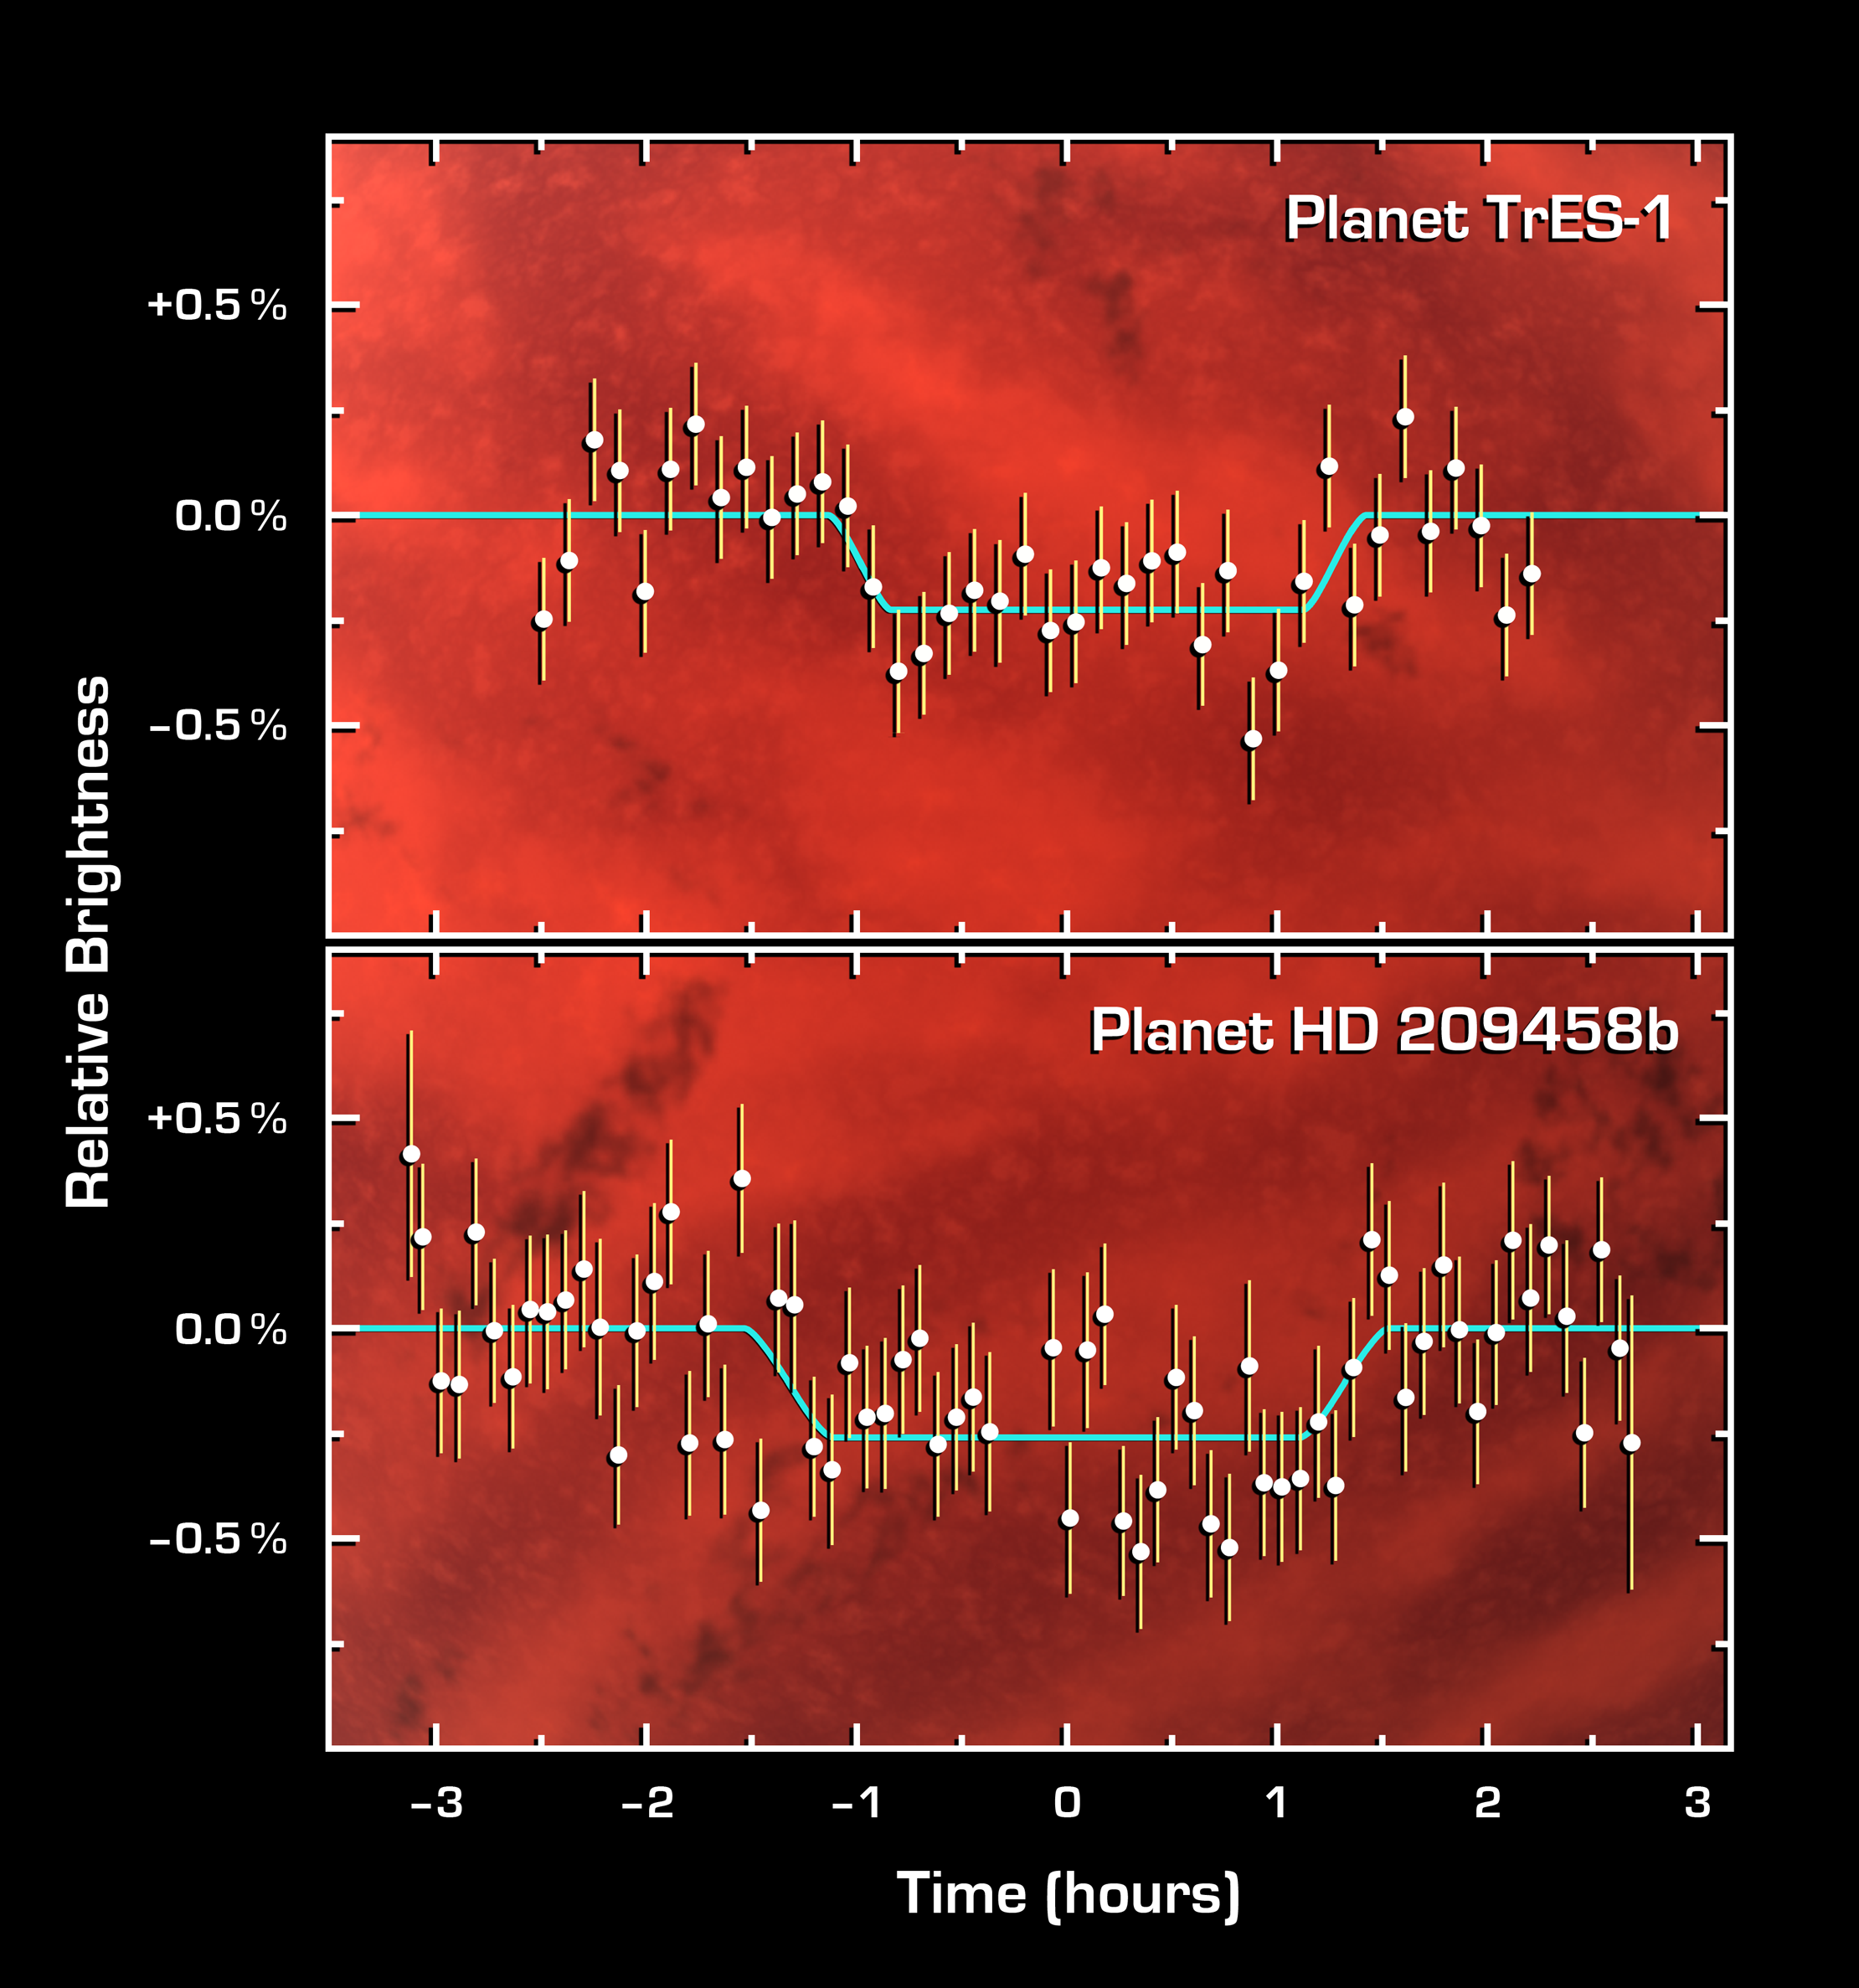

The Language of Planetary Light

This graph of data from NASA’s Spitzer Space telescope shows changes in the infrared light output of two star-planet systems (one above, one below) located hundreds of light-years away. The data were taken while the planets, called HD 209458b and TrES-1, disappeared behind their stars in what is called a “secondary eclipse.” The dip seen in the center of each graph represents the time when the planets were eclipsed, and tells astronomers exactly how much light they emit.

Why a secondary eclipse? When a planet transits, or passes in front of, its star, it partially blocks the light of the star. When the planet swings around behind the star, the star completely blocks its light. This drop in total light can be measured to determine the amount of light coming from just the planet.

Why infrared? In visible light, the glare of a star overwhelms its planetary companion and the little light the planet reflects. In infrared, a star shines less brightly, and its planet gives off its own internal light, or heat radiation, making the planet easier to detect.

By observing these secondary eclipses at different infrared wavelengths, astronomers can obtain the planet’s temperature, and, in the future, they may be able to pick out chemicals sprinkled throughout a planet’s atmosphere. The technique also reveals whether a planet’s orbit is elongated or circular.

This strategy will not work for all known extrasolar planets. It is ideally suited to study those Jupiter-sized planets previously discovered to cross, or transit, between us and the Sun-like stars they orbit, out to distances of 500 light-years. NASA’s Spitzer Space Telescope was the first to successfully employ this technique.

The data of HD 209458b were taken by Spitzer’s multiband imaging photometer using the 24-micron array. The data of TrES-1 were taken by Spitzer’s infrared array camera using the 8-micron array.

Credit: NASA/JPL-Caltech/Harvard-Smithsonian CfA/GSFC